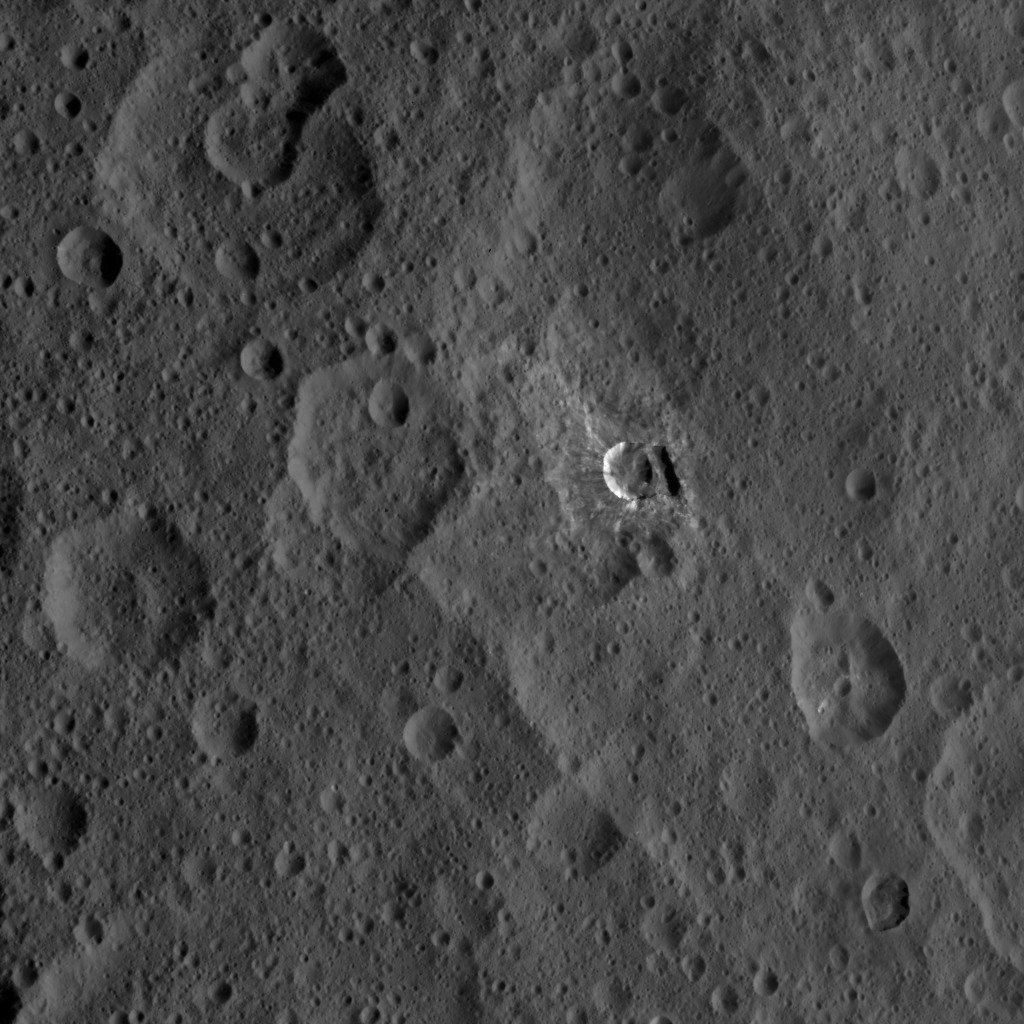

Dawn XMO2 Image 5

Oxo Crater and its surroundings are featured in this image of Ceres’ surface from NASA’s Dawn spacecraft. A closer view of Oxo is seen in PIA20360.

Dawn took this image on Oct. 18, 2016, from its second extended-mission science orbit (XMO2), at a distance of about 920 miles (1,480 kilometers) above the surface. The image resolution is about 460 feet (140 meters) per pixel.

Dawn’s mission is managed by JPL for NASA’s Science Mission Directorate in Washington. Dawn is a project of the directorate’s Discovery Program, managed by NASA’s Marshall Space Flight Center in Huntsville, Alabama. UCLA is responsible for overall Dawn mission science. Orbital ATK, Inc., in Dulles, Virginia, designed and built the spacecraft. The German Aerospace Center, the Max Planck Institute for Solar System Research, the Italian Space Agency and the Italian National Astrophysical Institute are international partners on the mission team.

Credit: NASA/JPL-Caltech/UCLA/MPS/DLR/IDA